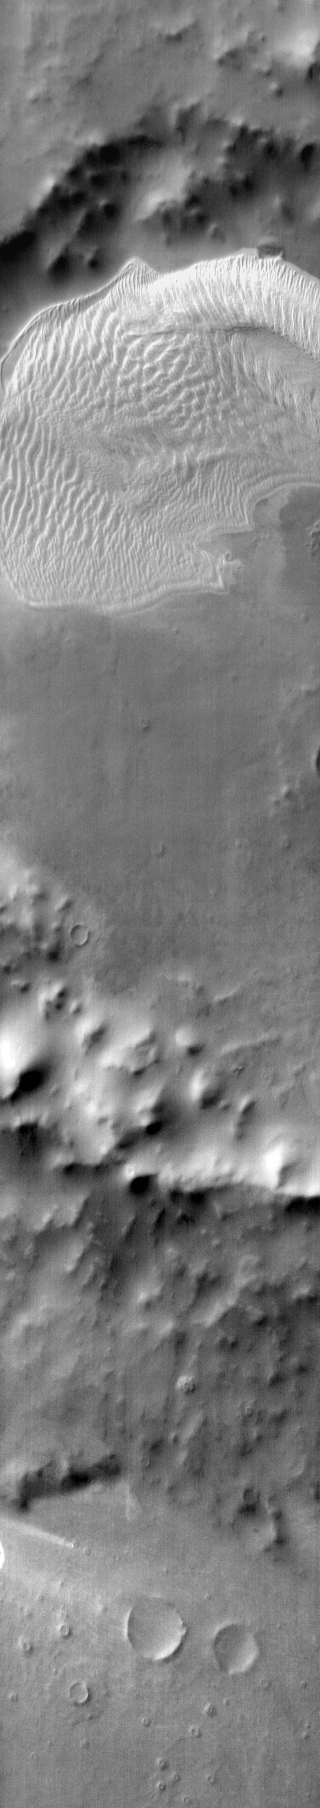

Charlier Cr. in IR

This daytime IR image shows the large sand sheet on the floor of Charlier Crater. The brightness is due to the warmth of the sand during the day.

Image information: IR instrument. Latitude -68.9N, Longitude 190.6E. 111 meter/pixel resolution.

Please see the THEMIS Data Citation Note for details on crediting THEMIS images.

Note: this THEMIS visual image has not been radiometrically nor geometrically calibrated for this preliminary release. An empirical correction has been performed to remove instrumental effects. A linear shift has been applied in the cross-track and down-track direction to approximate spacecraft and planetary motion. Fully calibrated and geometrically projected images will be released through the Planetary Data System in accordance with Project policies at a later time.

NASA’s Jet Propulsion Laboratory manages the 2001 Mars Odyssey mission for NASA’s Office of Space Science, Washington, D.C. The Thermal Emission Imaging System (THEMIS) was developed by Arizona State University, Tempe, in collaboration with Raytheon Santa Barbara Remote Sensing. The THEMIS investigation is led by Dr. Philip Christensen at Arizona State University. Lockheed Martin Astronautics, Denver, is the prime contractor for the Odyssey project, and developed and built the orbiter. Mission operations are conducted jointly from Lockheed Martin and from JPL, a division of the California Institute of Technology in Pasadena.

Credit: NASA/JPL/ASU